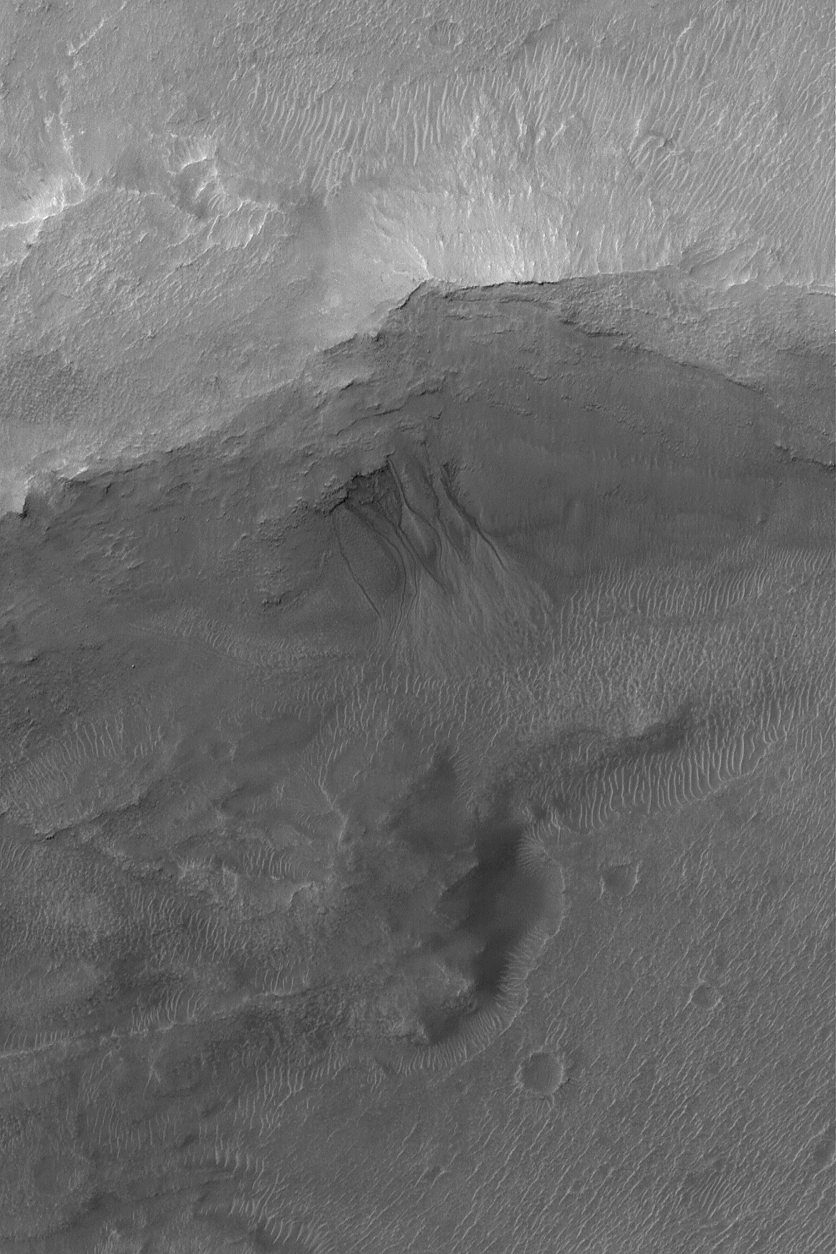

Gullied Trough Wall

13 June 2004
This Mars Global Surveyor (MGS) Mars Orbiter Camera (MOC) image shows gullies emergent from beneath erosion-resistant rock layers in a trough south of Atlantis Chaos near 38.9°S, 176.3°W. Gullies such as these are fairly common in depressions at south middle latitudes. Tens of thousands of gullies have been identified in MGS MOC and Mars Odyssey Thermal Emission Imaging System (THEMIS) images. Whether they formed by running liquid water remains a controversial issue. Banked channels, like some shown here, are one form of evidence cited to indicate that a fluid with the properties of liquid water may have been involved. This image covers an area about 3 km (1.9 mi) across. The scene is illuminated by sunlight from the upper left.

Credit: NASA/JPL/Malin Space Science Systems